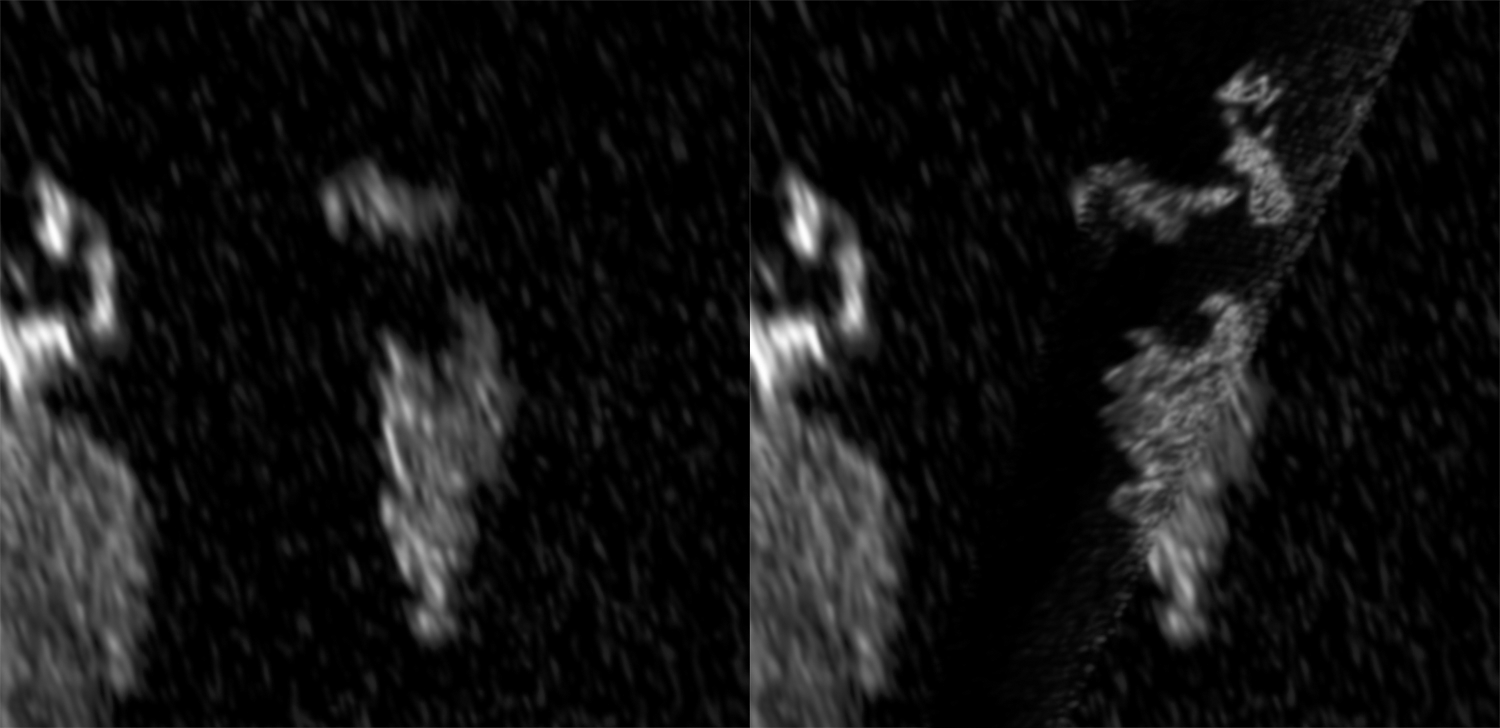

Bright Feature Appears in Titan’s Kraken Mare

Annotated Image

Two Synthetic Aperture Radar (SAR) images from the radar experiment on NASA’s Cassini spacecraft show that, between May 2013 and August 2014, a bright feature appeared in Kraken Mare, the largest hydrocarbon sea on Saturn’s moon Titan. Researchers think the bright feature is likely representative of something on the hydrocarbon sea’s surface, such as waves or floating debris.

A similar feature appeared in Ligea Mare, another Titan sea, and was seen to evolve in appearance between 2013 and 2014 (see PIA18430).

The image at left was taken on May 23, 2013 at an incidence angle of 56 degrees; the image at right was taken on August 21, 2014 at an incidence angle of 5 degrees. Incidence angle refers to the angle at which the radar beam strikes the surface.

The Cassini-Huygens mission is a cooperative project of NASA, the European Space Agency and the Italian Space Agency. NASA’s Jet Propulsion Laboratory, a division of the California Institute of Technology in Pasadena, manages the mission for NASA’s Science Mission Directorate, Washington, DC. The Cassini orbiter was designed, developed and assembled at JPL. The radar instrument was built by JPL and the Italian Space Agency, working with team members from the United States and several European countries.

Credit: NASA/JPL-Caltech/ASI/Cornell